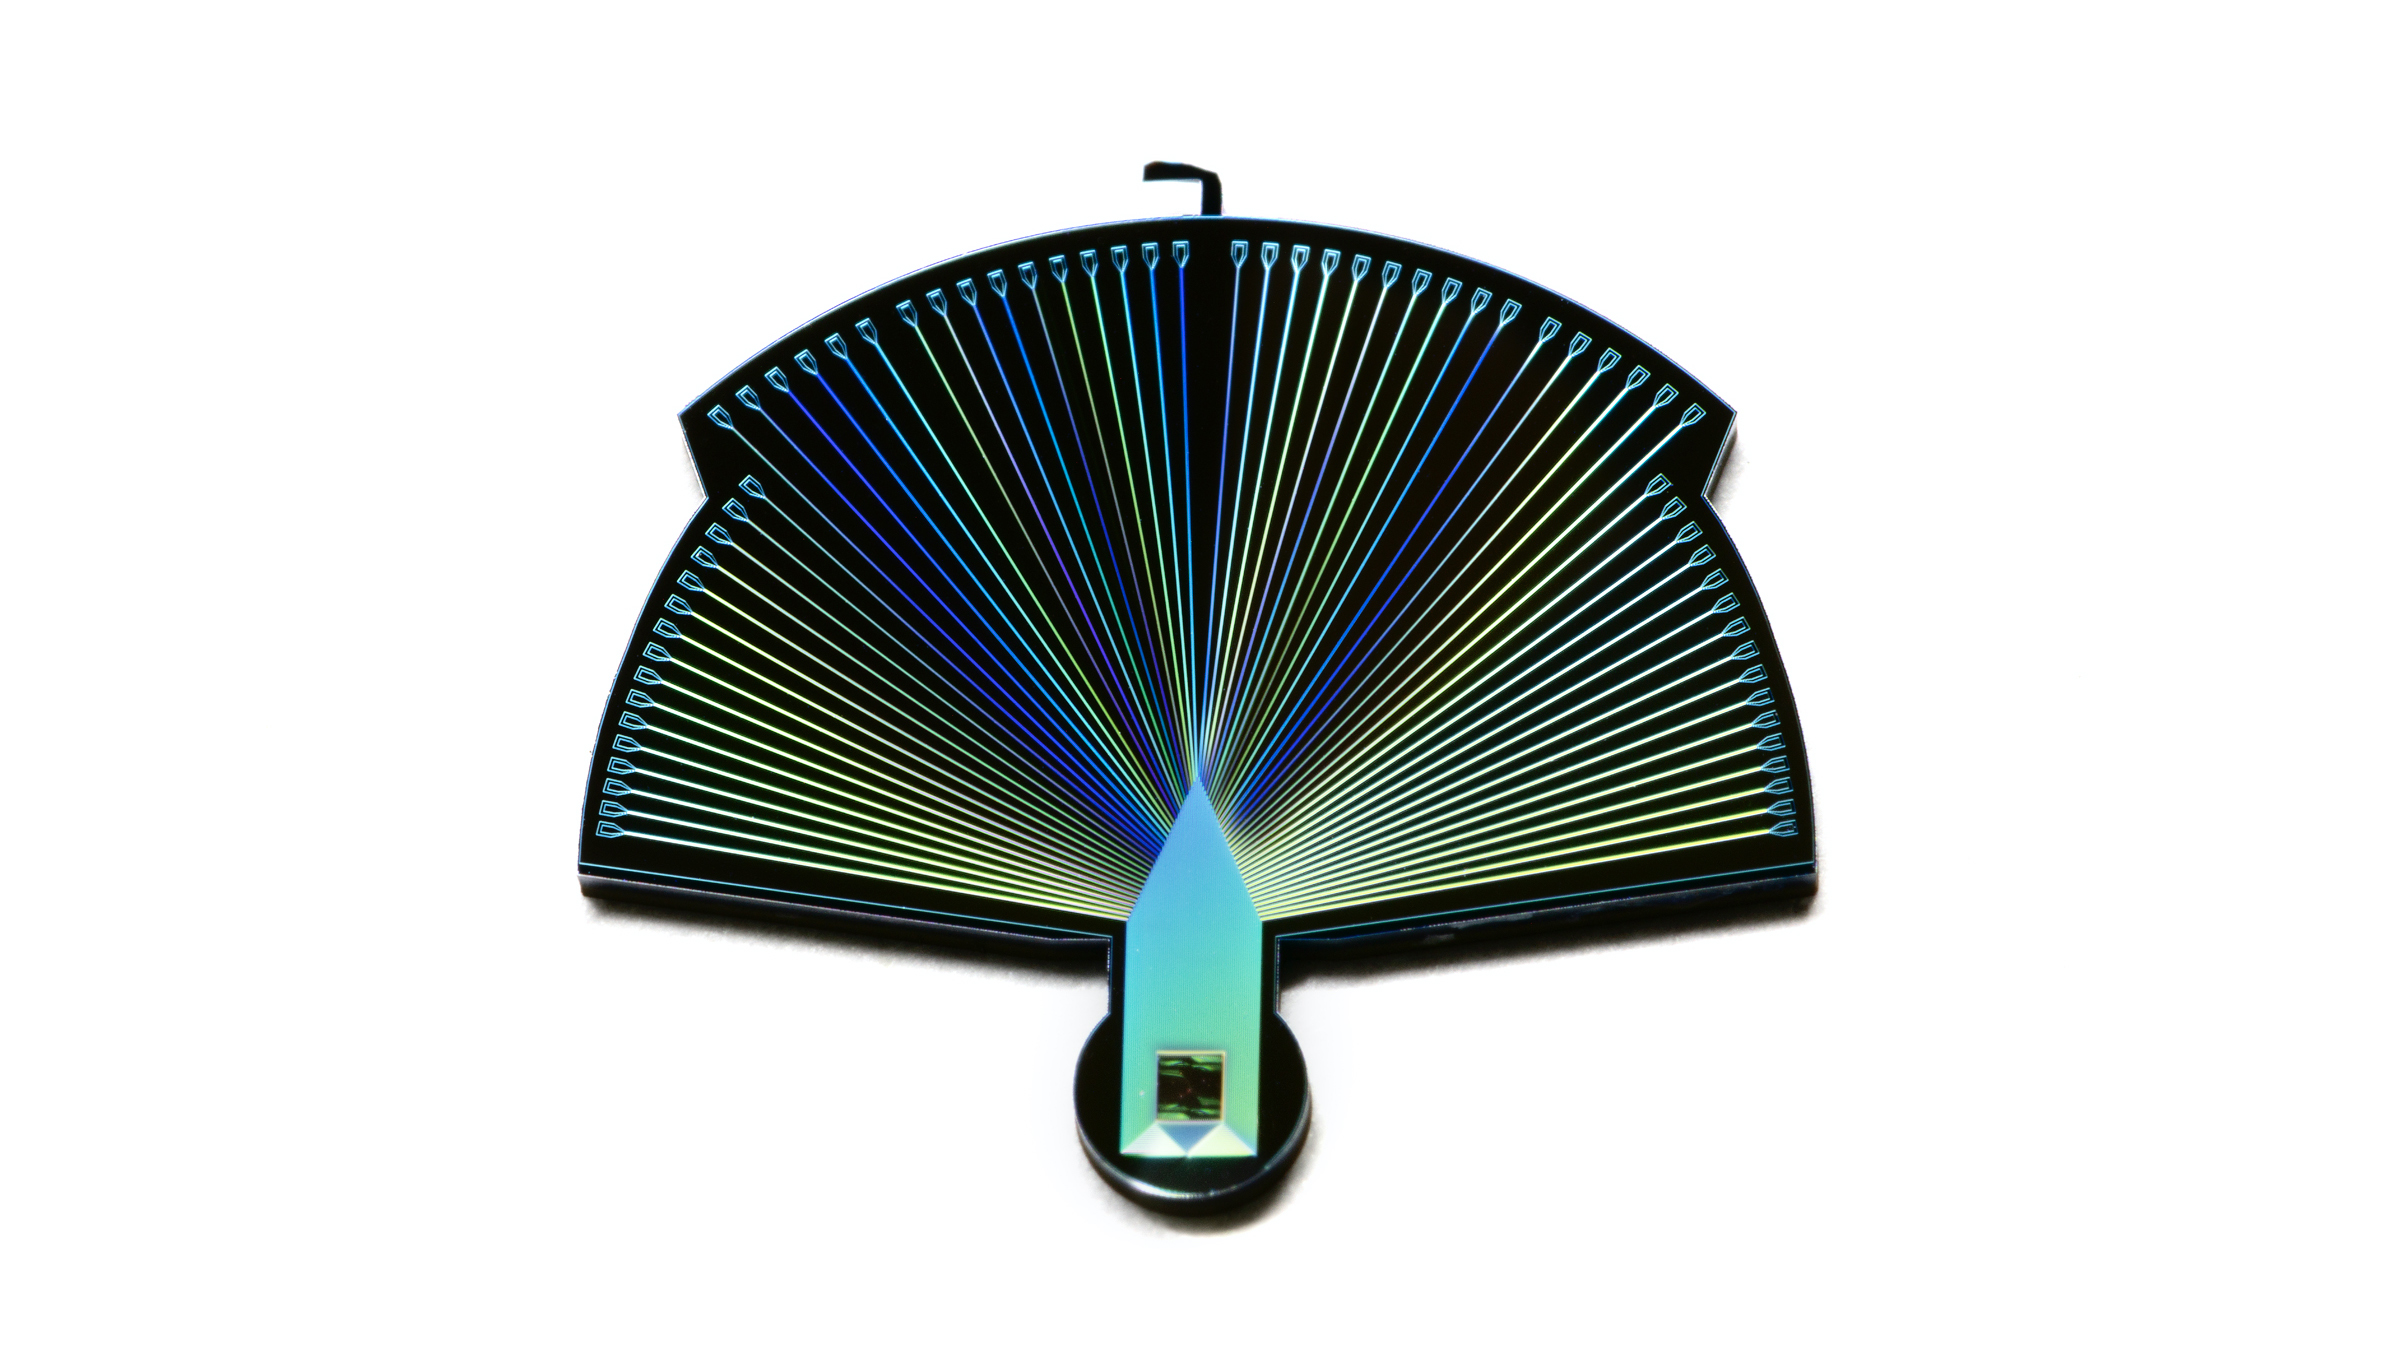

PEACOQ: New Quantum Detector Could Help Quantum Computers Communicate

This close-up photograph shows a single Performance-Enhanced Array for Counting Optical Quanta (PEACOQ) detector. Smaller than a dime, a single detector consists of 32 niobium nitride superconducting nanowires on a silicon chip, which is attached to connectors that fan out like the plumage of the device’s namesake. Each individual nanowire is about 10,000 times thinner than a human hair and the active detector (housed inside the green-black square at the bottom of the device) measures only 13 microns across.

Figure A shows a silicon wafer that has had 32 PEACOQ detectors printed onto it by the Microdevices Laboratory at NASA’s Jet Propulsion Laboratory in Southern California.

The exquisitely sensitive PEACOQ detector is being developed at JPL to detect single photons – quantum particles of light – at an extremely high rate. Like counting individual droplets of water while being sprayed by a firehose, each PEACOQ detector can measure the precise time each photon hits the detector (to within 100 trillionths of a second) at a rate of 1.5 billion photons per second. No other detector has achieved that rate.

The detector could help form a global quantum communications network, facilitating the transfer of data between quantum computers that are separated by hundreds of miles. PEACOQ detectors could be located at ground-based terminals to receive photons encoded with quantum information transmitted from space “nodes” aboard satellites orbiting Earth.

Credit: NASA/JPL-Caltech